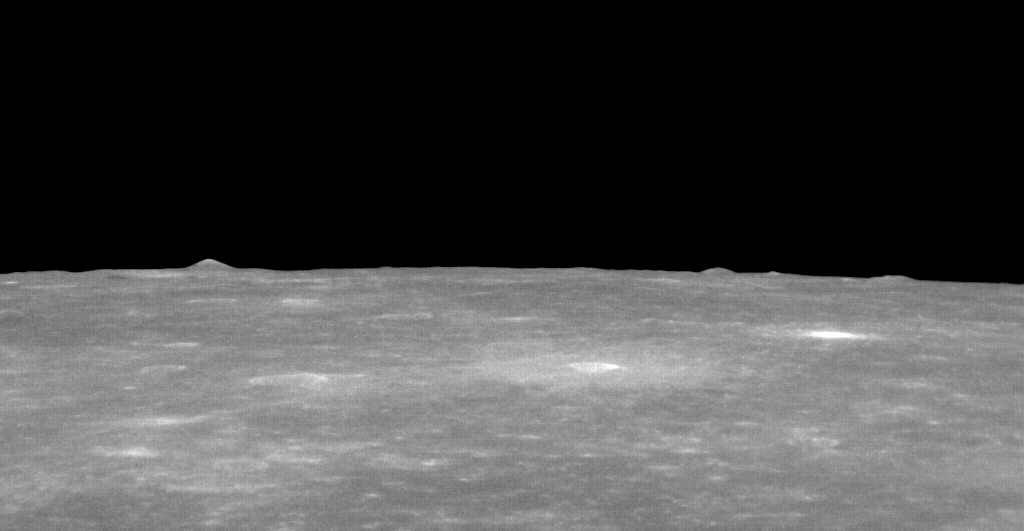

Mountains in the Distance

This striking view is located near the rim of the large Caloris basin. The rim of Caloris is marked by hills and mountains, some of which can be seen in the distance in this image.

This image was acquired as part of MDIS’s limb imaging campaign. Once per week, MDIS captures images of Mercury’s limb, with an emphasis on imaging the southern hemisphere limb. These limb images provide information about Mercury’s shape and complement measurements of topography made by the Mercury Laser Altimeter (MLA) of Mercury’s northern hemisphere.

Date acquired: December 18, 2012
Image Mission Elapsed Time (MET): 264299214
Image ID: 3161641
Instrument: Narrow Angle Camera (NAC) of the Mercury Dual Imaging System (MDIS)
Center Latitude: 6°
Center Longitude: 149° E
Additional Location Information: The mountain on the horizon on the left side of the image is at roughly 13°, 152° E
Scale: The bottom of this image is about 210 kilometers (130 miles) across.

The MESSENGER spacecraft is the first ever to orbit the planet Mercury, and the spacecraft’s seven scientific instruments and radio science investigation are unraveling the history and evolution of the Solar System’s innermost planet. Visit the Why Mercury? section of this website to learn more about the key science questions that the MESSENGER mission is addressing. During the one-year primary mission, MDIS acquired 88,746 images and extensive other data sets. MESSENGER is now in a year-long extended mission, during which plans call for the acquisition of more than 80,000 additional images to support MESSENGER’s science goals.

For information regarding the use of images, see the MESSENGER image use policy.

Credit: NASA/Johns Hopkins University Applied Physics Laboratory/Carnegie Institution of Washington